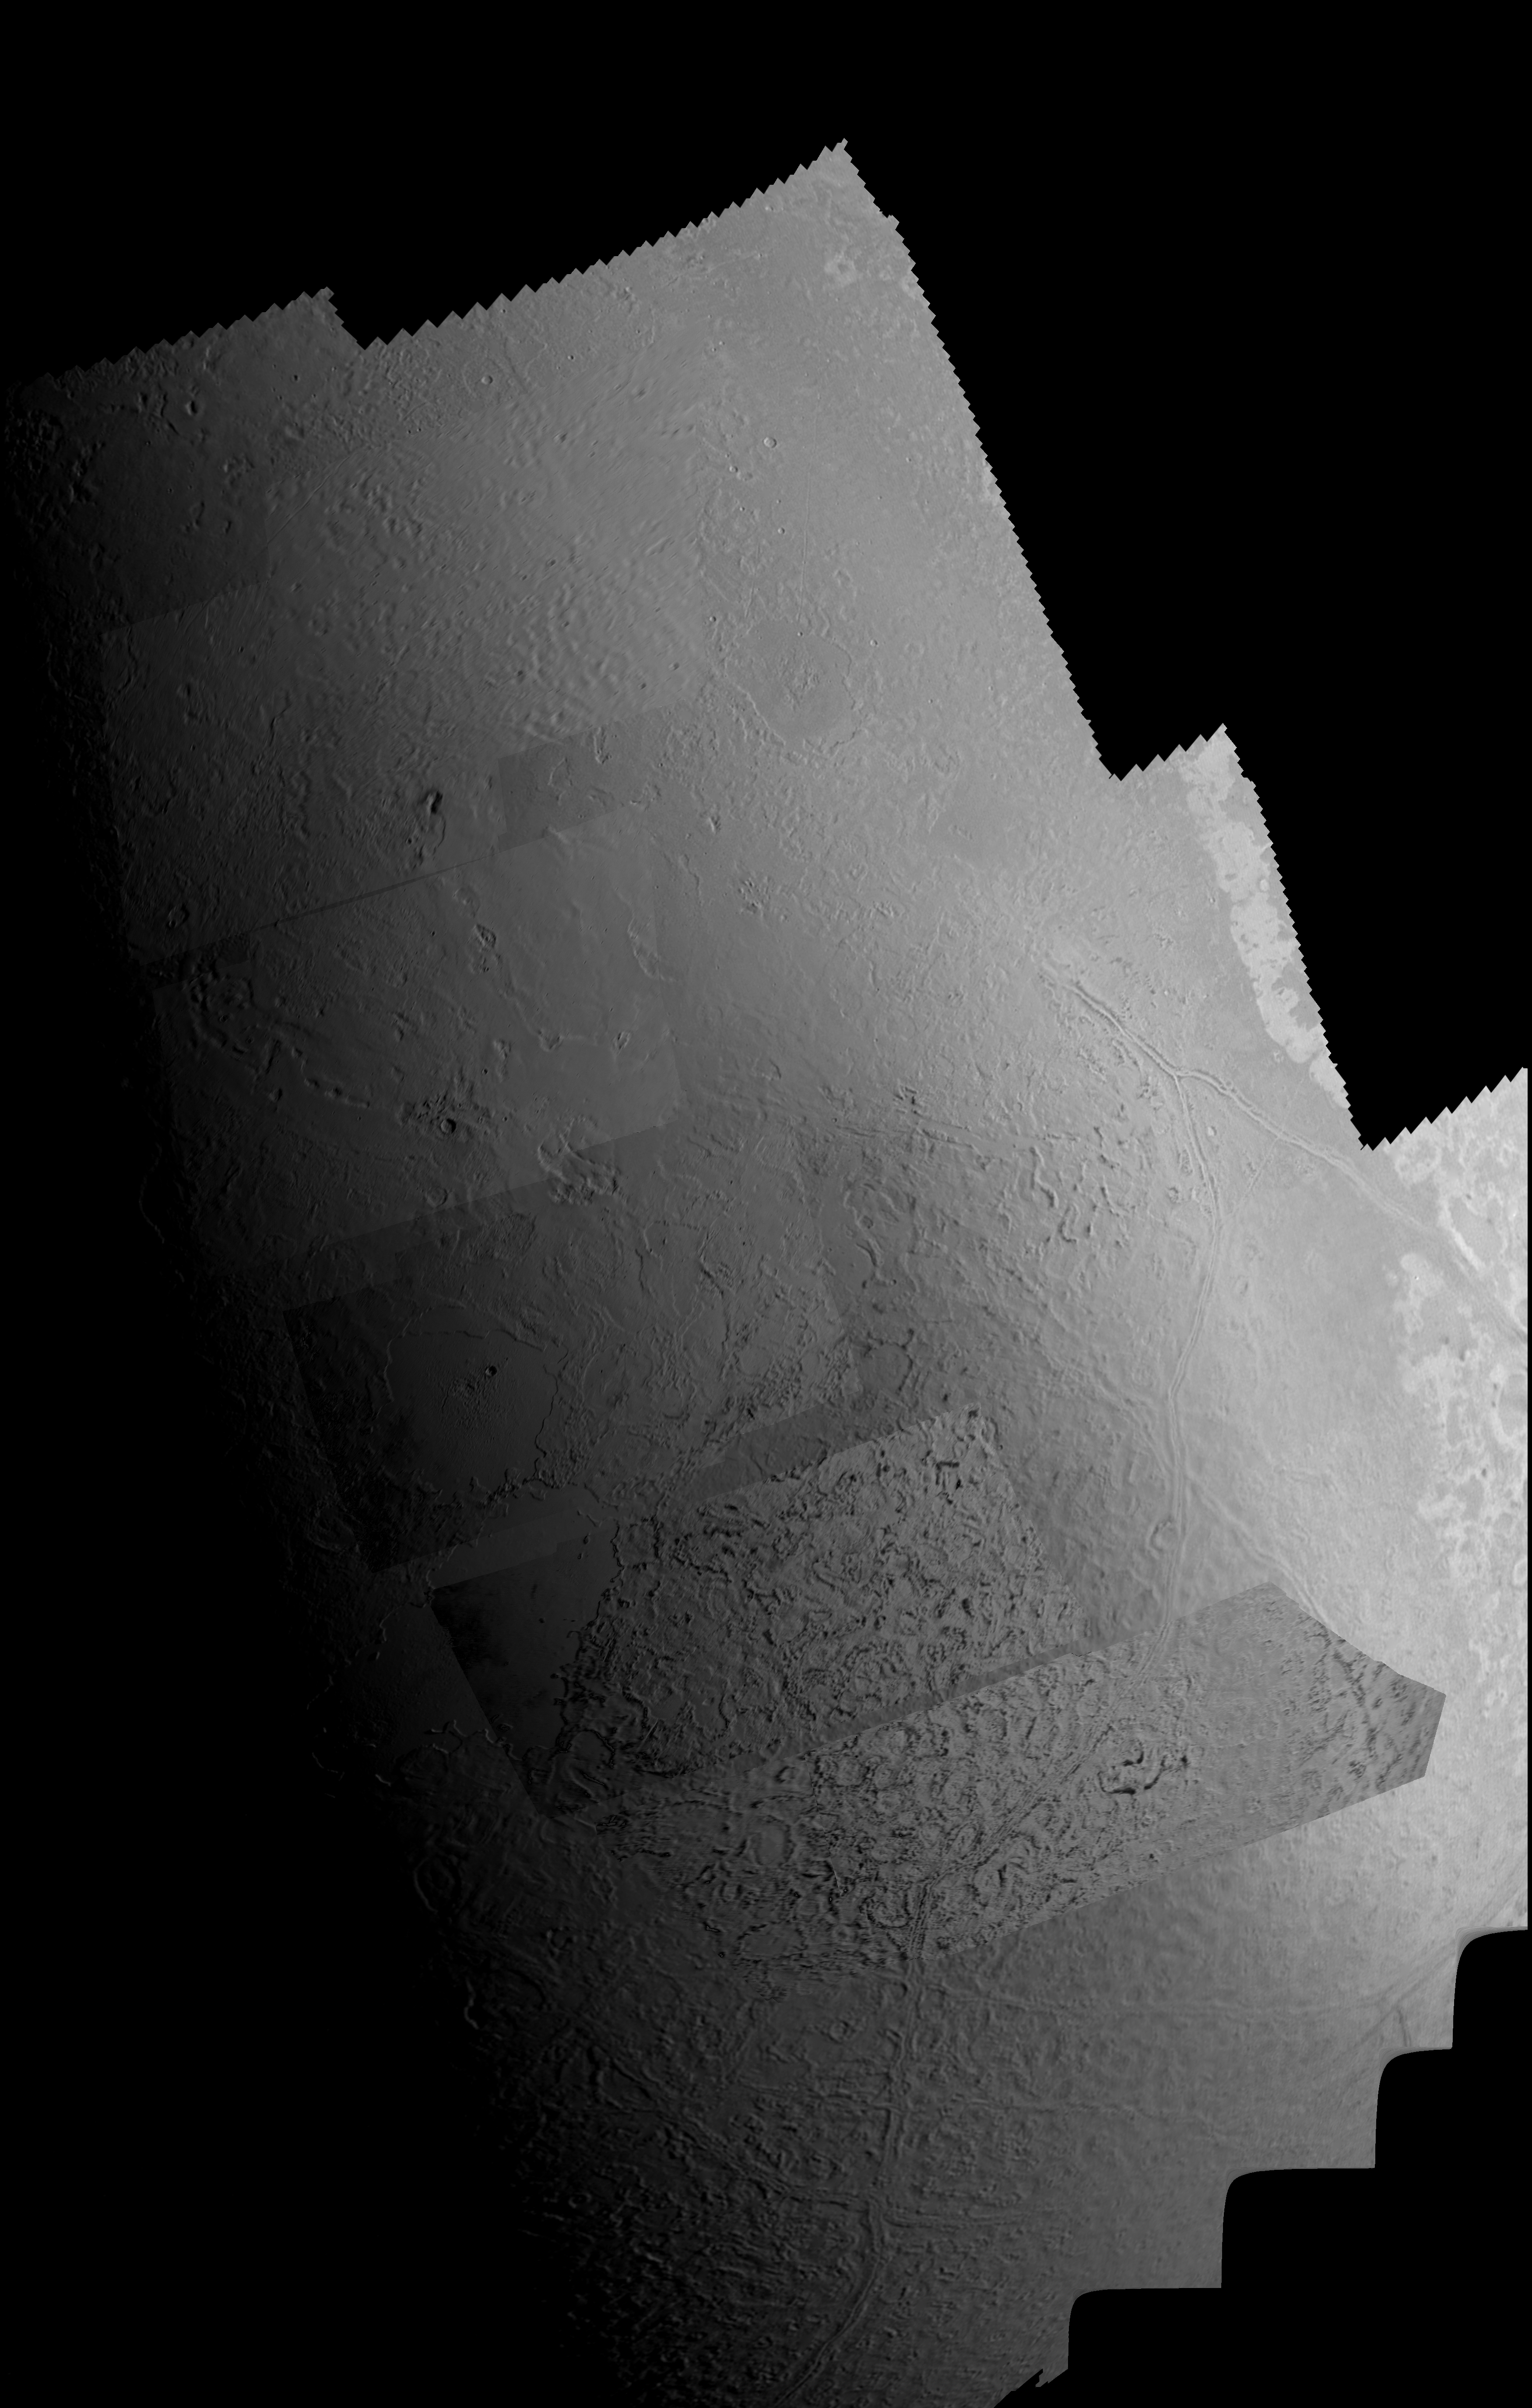

Triton Mosaic

This picture of Triton is a mosaic of the highest resolution images taken by Voyager 2 on Aug. 25, 1989 from a distance of about 40,000 kilometers (24,800 miles). The mosaic is superimposed on the lower resolution mapping images taken about 2 hours earlier in order to fill in gaps between high resolution images. The smallest features that can be seen on the images are about 0.8 kilometers (0.5 miles) across. The terminator (line separating day and night) is at the top of the picture and is centered at about 30 degrees north latitude and 330 degrees longitude. These highest resolution images were targeted for the terminator region to show details of the topography by the shadows it casts. Near the center of the picture is a depression filled with smooth plains that are probably ices which were once erupted in a fluid state. The depth of the depression is about 300 meters (900 feet) and the prominent fresh impact crater on its floor is about 20 kilometers (12 miles) in diameter and about 1 kilometer (0.6 mile) deep. On the right is an elongate crater with adjacent dark deposits above it. This feature may be an explosive eruption vent formed by gaps within the ice. The linear structure on the left is probably a fracture along which fresh ice has been extruded. The Voyager Mission is conducted by JPL for NASA’s Office of Space Science and Applications.

Credit: NASA/JPL